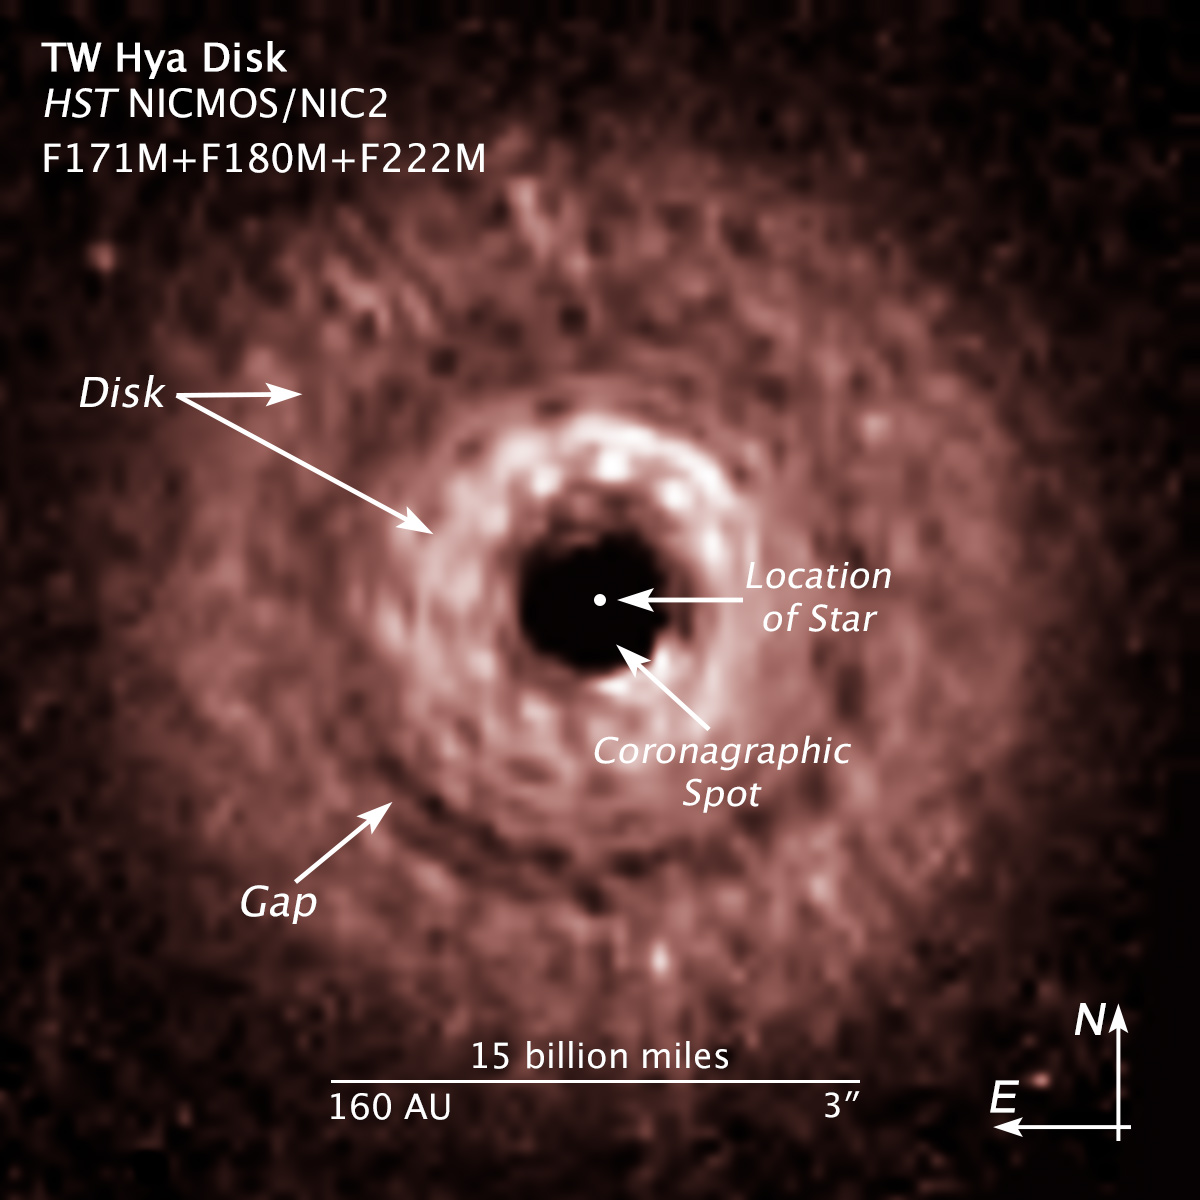

Compass and Scale Image of TW Hydrae Disk

Object Name: TW Hydrae
Object Description: T-Tauri Star with Disk
Instrument: HST/NICMOS/NIC2
Filters: F171M, F180M, F204M, and F222M

This image was originally black and white and measured brightness, multiplied by the distance to the stellar position squared. These brightness values were translated into a range of reddish hues. Such color "maps" can be useful in helping to distinguish subtly varying brightness in an image. The central dark spot in the release data is due to the NICMOS coronagraph, not due to a central clearing in the disk. F171M + F180M + F222M

Credit: NASA, ESA, and Z. Levay (STScI/AURA)